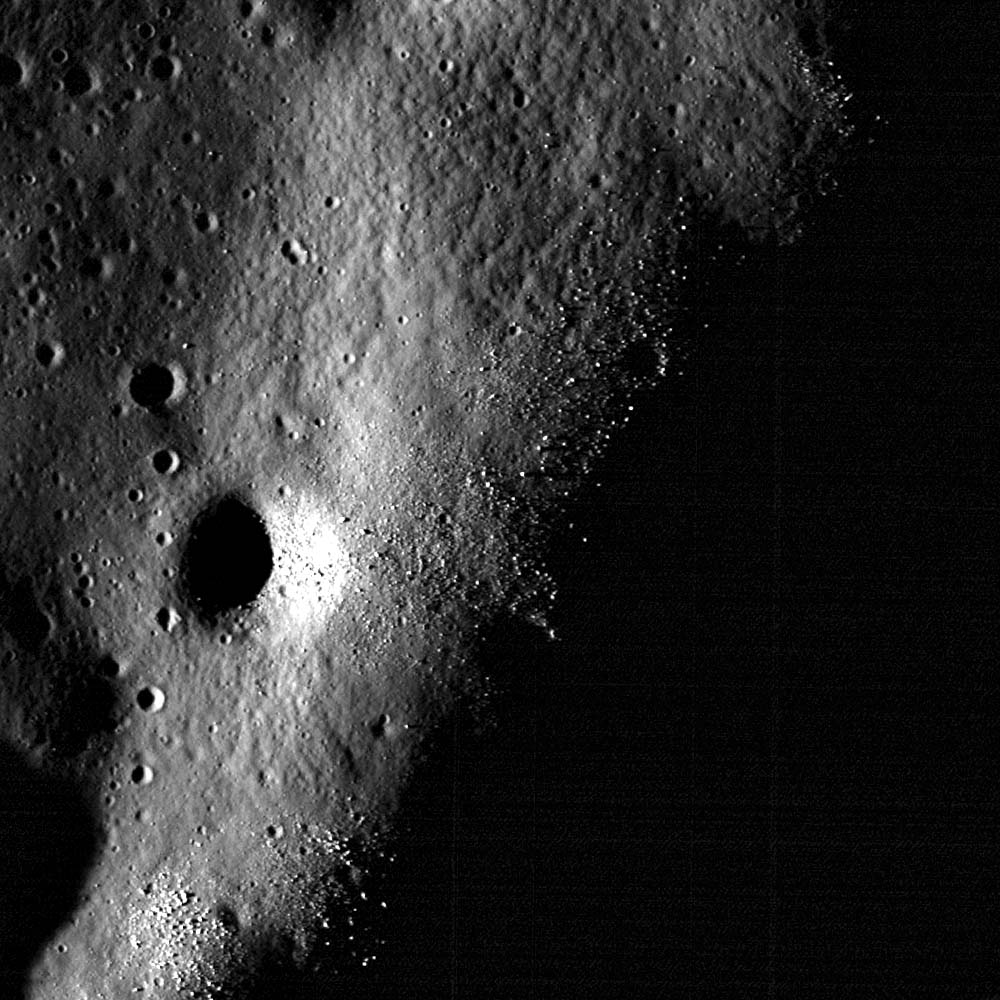

Boulder Clusters on a Ridge Crest

Boulders ~1-6 meters in diameter cluster on a wrinkle ridge crest in Oceanus Procellarum. Image is 600 meters across, LROC NAC M148536582R. This image is located to the east of a previous post that examined the presence of several boulder clusters at the crest of a wrinkle ridge in Oceanus Procellarum.

LROC WAC monochrome mosaic featuring the wrinkle ridge in the opening image, noted with an asterisk
NASA’s Goddard Space Flight Center built and manages the mission for the Exploration Systems Mission Directorate at NASA Headquarters in Washington. The Lunar Reconnaissance Orbiter Camera was designed to acquire data for landing site certification and to conduct polar illumination studies and global mapping. Operated by Arizona State University, LROC consists of a pair of narrow-angle cameras (NAC) and a single wide-angle camera (WAC). The mission is expected to return over 70 terabytes of image data.

Credit: NASA/GSFC/Arizona State University